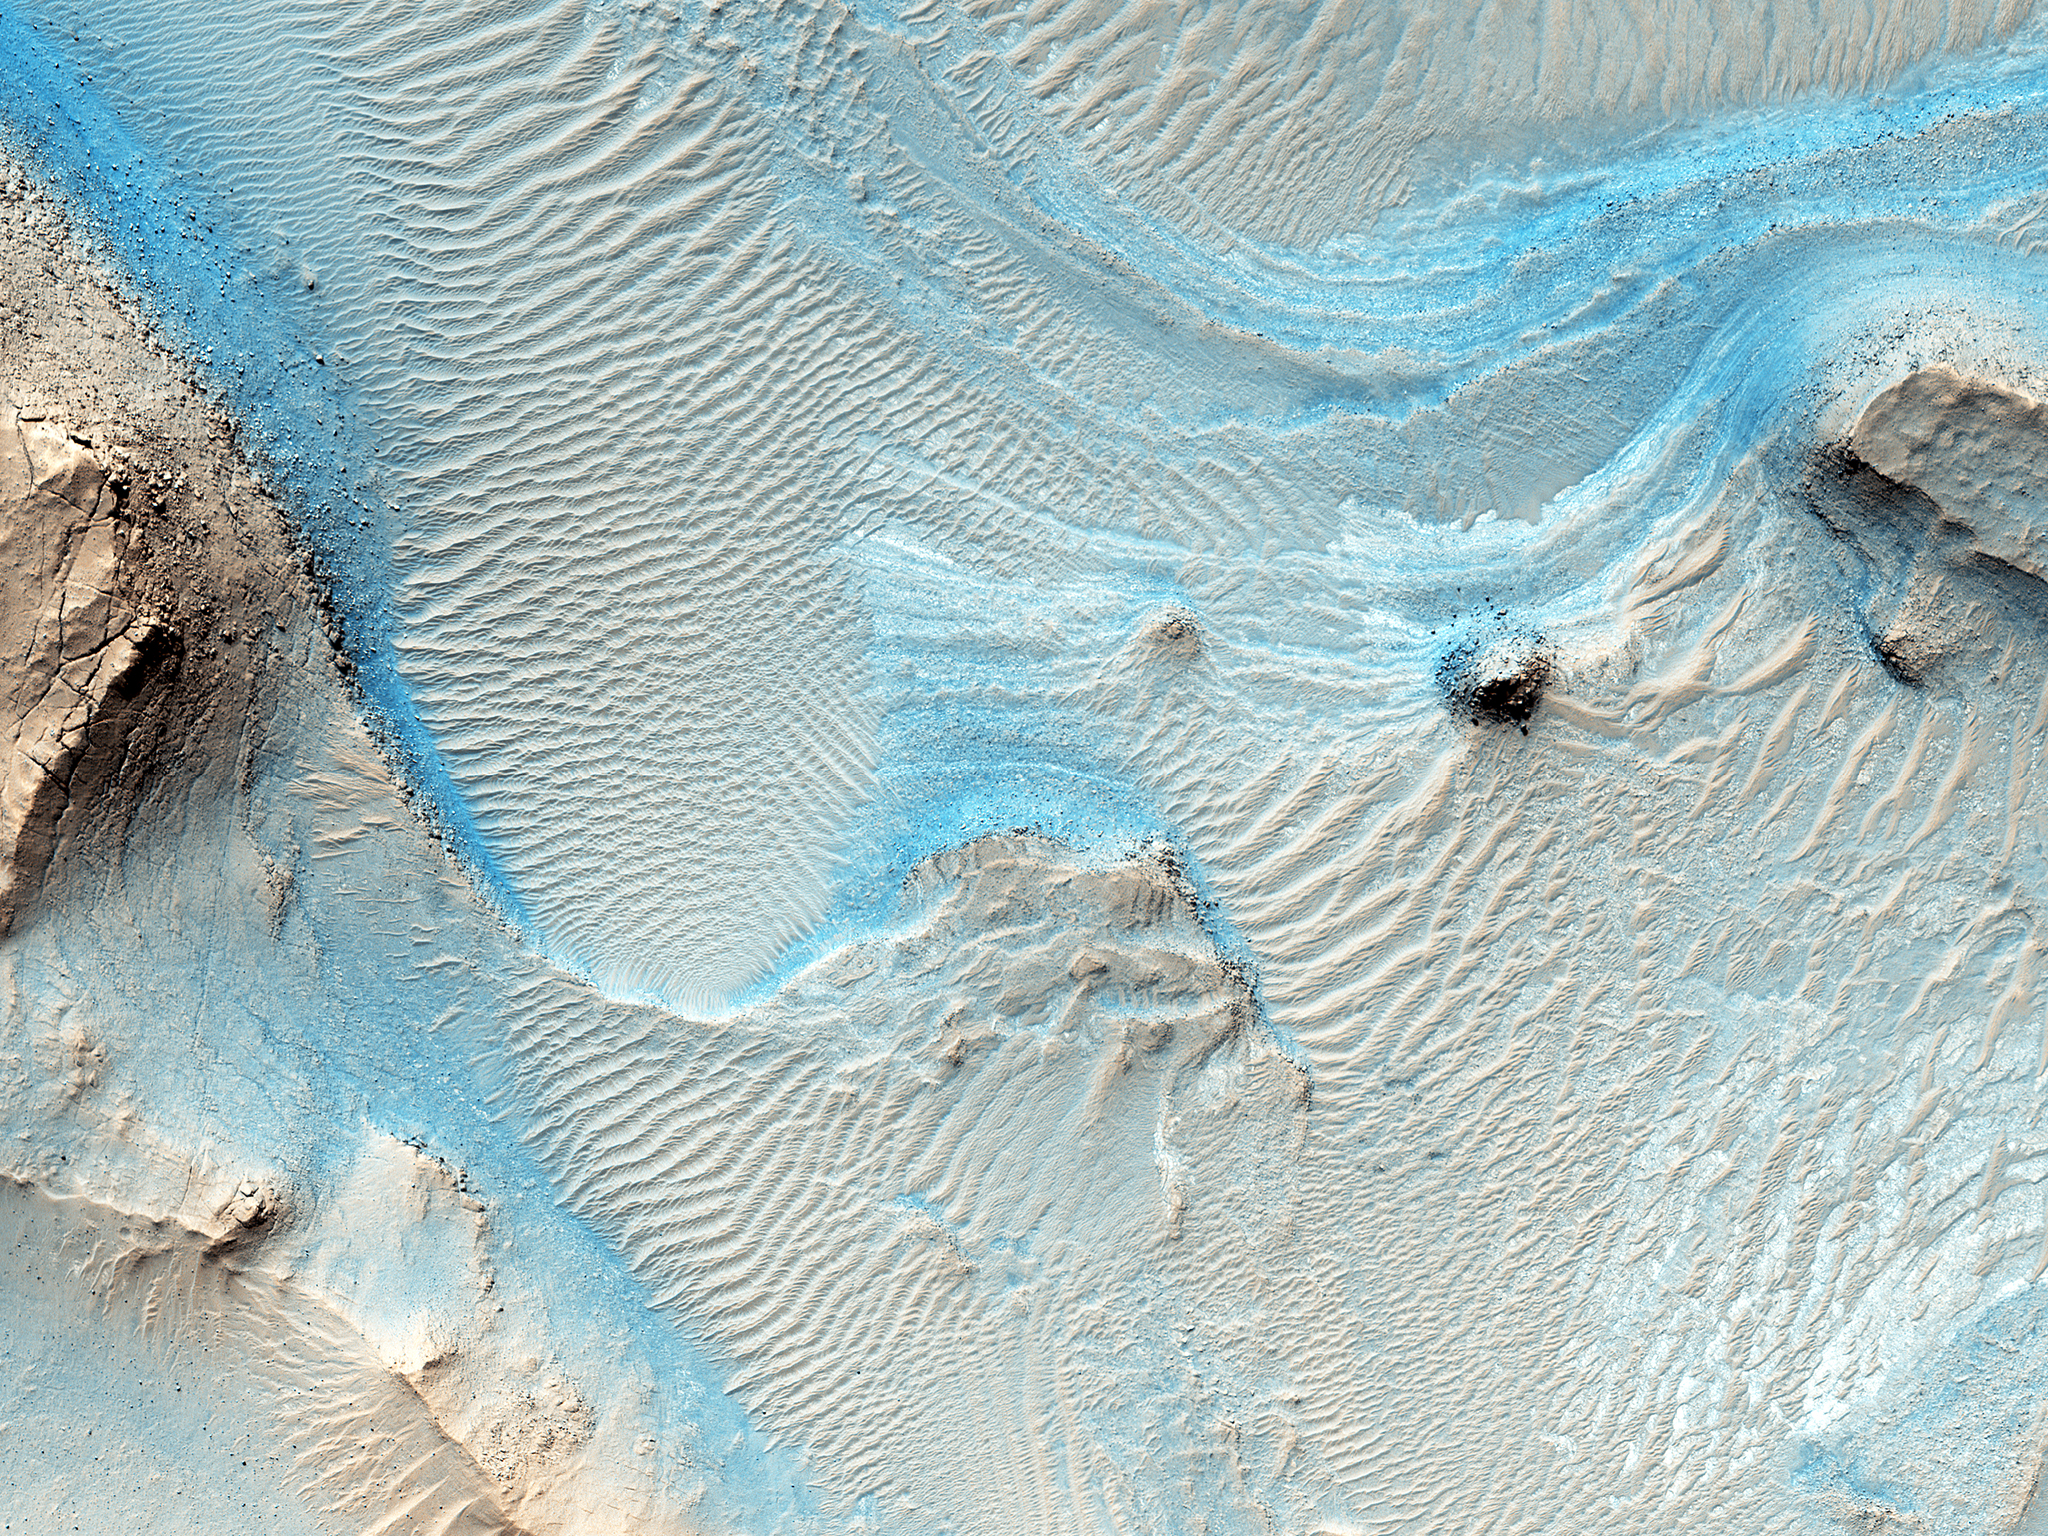

A Glimpse into History

Nothing gets a geologist more excited than layered bedrock, except perhaps finding a fossil or holding a meteorite in your hand. All of these things create a profound feeling of history, the sense of a story that took place ages ago, long before we came appeared. Layered bedrock in particular tells a story that was set out chapter by chapter as each new layer was deposited on top of older, previously deposited layers.

Here in Nili Fossae, we see layered bedrock as horizontal striations in the light toned sediments in the floor of a canyon near Syrtis Major. (Note: illumination is from the top of the picture) The ancient layered rocks appear in pale whitish and bluish tones. They are partially covered by much younger ripples made up of dust and other wind blown sediments. The rock of the nearby canyon wall is severely fractured and appears to have shed sand and rocks and boulders onto the floor. This canyon did not form by fluvial erosion: it is part of a system of faults that formed a series of graben like this one, but water probably flowed through Nili Fossae in the distant past.

Orbital spectral measurements by the OMEGA instrument on Mars Express and CRISM on MRO detected an abundance of clay minerals of different types in the layered sediments inside Nili Fossae, along with other minerals that are typical of sediments that were deposited by water. The various colors and tones of the layered rocks record changes in the composition of the sediments, details that can tell us about changes in the Martian environment eons ago. Nili Fossae is a candidate site for a future landed robotic mission that could traverse across these layers and make measurements that could be used to unravel a part of the early history of Mars. Nili Fossae is a history book that is waiting to be read.

The University of Arizona, Tucson, operates HiRISE, which was built by Ball Aerospace & Technologies Corp., Boulder, Colo. NASA’s Jet Propulsion Laboratory, a division of the California Institute of Technology in Pasadena, manages the Mars Reconnaissance Orbiter Project for NASA’s Science Mission Directorate, Washington.

Credit: NASA/JPL-Caltech/Univ. of Arizona